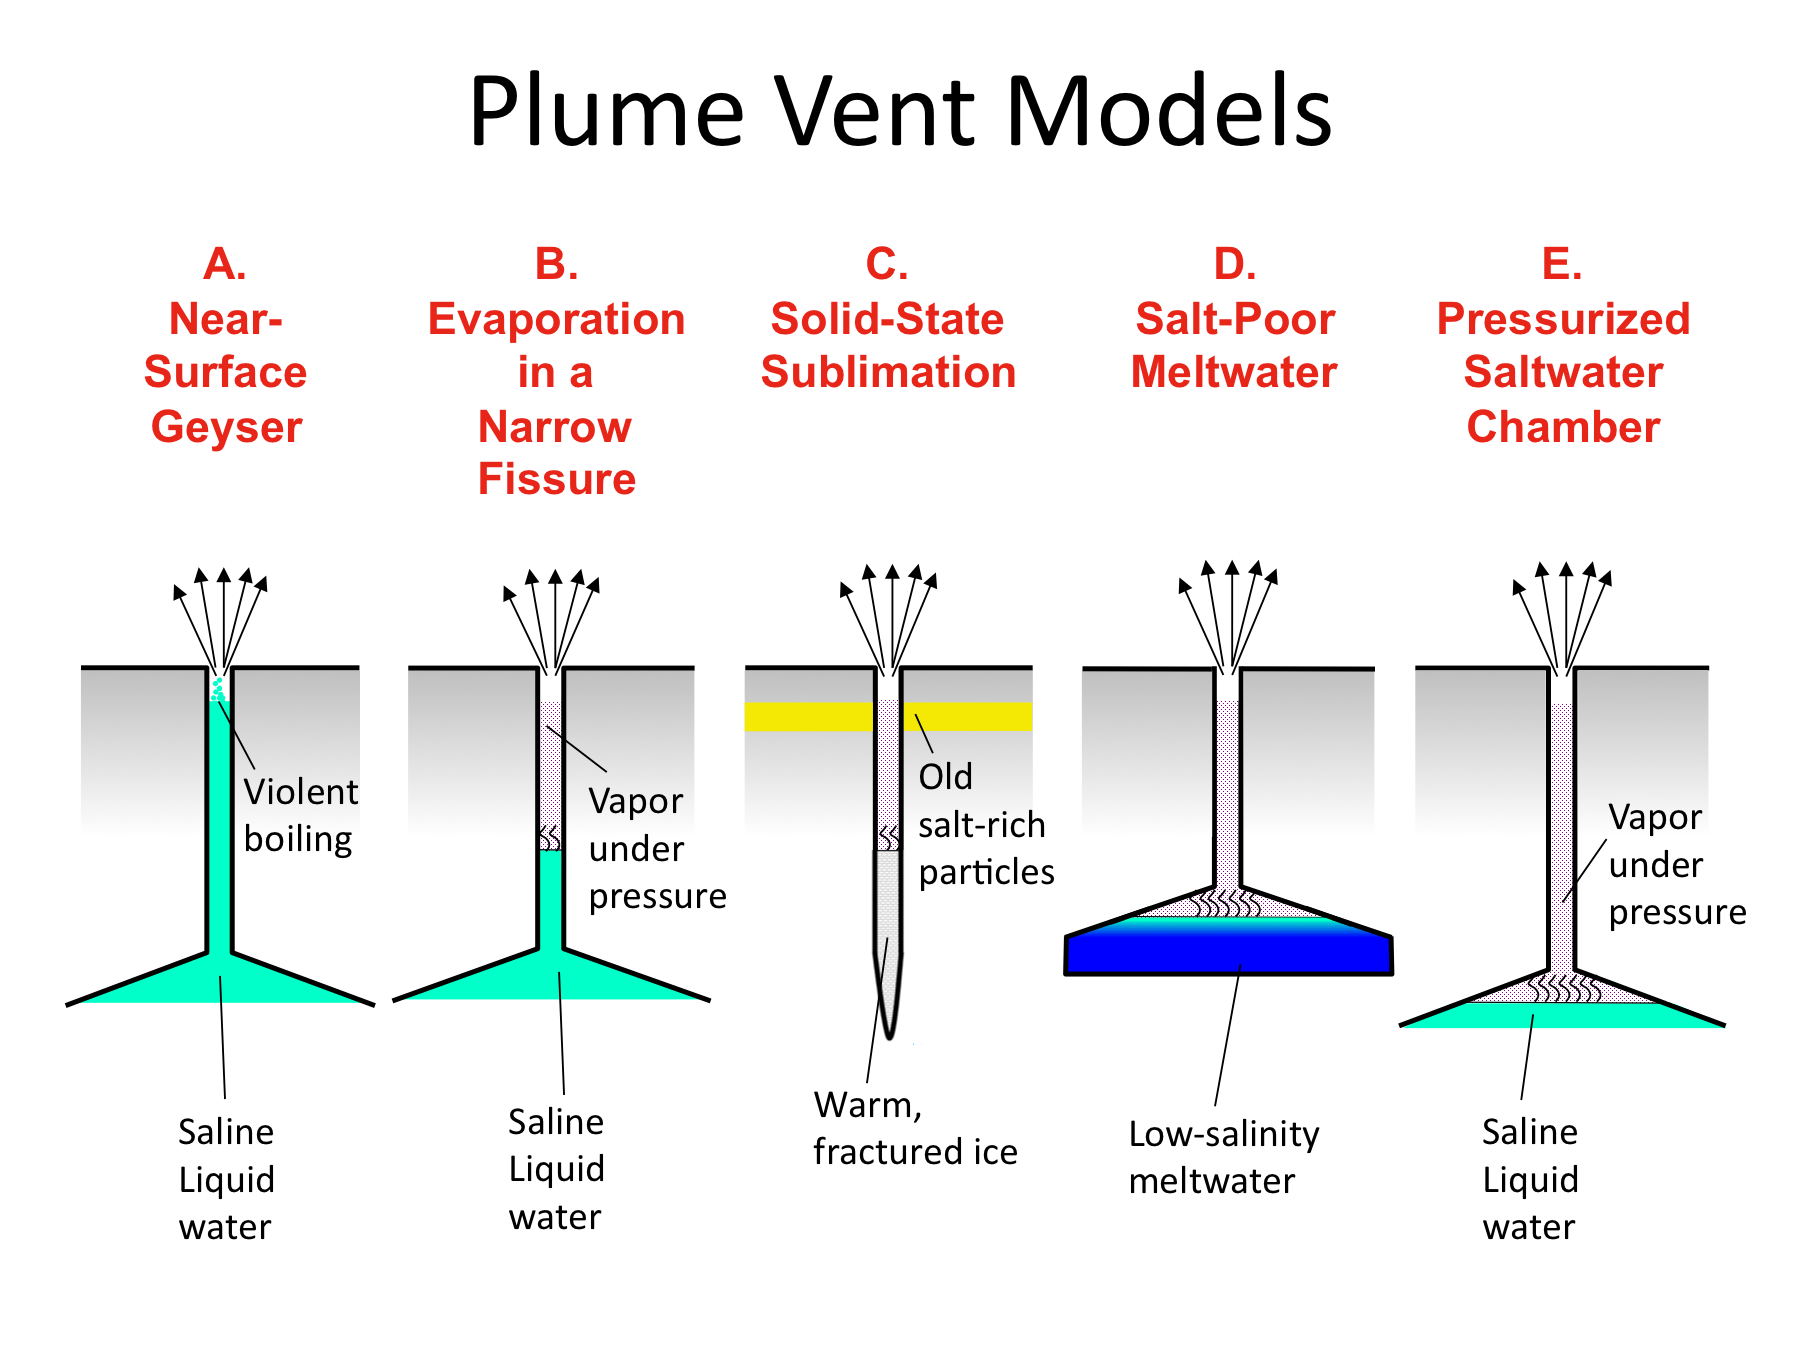

Plume Vent Models

These illustrations indicate possible ways in which the water vapor and ice particles in the plume of Enceladus may be formed. The Cassini spacecraft recently found a small fraction of salt-rich ice particles from the plumes, while Earth-based observations indicate gas from the plumes is very poor in sodium. These measurements are helping scientists to evaluate how the plumes form.

In model A, salty water boils explosively near the surface of Enceladus when it encounters the vacuum of space. This model can be ruled out, because such explosive activity would spread large amounts of sodium into space where it would have been seen by the Earth-based observers. If this model was correct, then nearly all the ice particles observed by Cassini would be salt-rich, instead of just a fraction of them.

In model B, salty water evaporates more slowly at some depth in a narrow fissure, creating vapor which escapes to the surface to form the plume. This model also seems unlikely because the fissure would rapidly become clogged by salt left behind as water evaporates. The water would also freeze, because not enough heat could reach the water surface up the narrow fissure to replace the heat lost by evaporation.

In model C, the warm ice evaporates directly into vapor to form the plume, in a process called sublimation. The salty particles found in the plume would have been created by liquid water in an earlier epoch and would have been stored in the near-surface layers of Enceladus until the present. These particles would now be incorporated into the plume by the escaping gases. This model cannot be ruled out, but seems unlikely because it may be difficult to dislodge old ice grains from the walls of the fracture.

In model D, the liquid water results from melting of near-surface ice rather than coming from an underlying salty ocean. The water is initially only slightly salty, but its salinity increases as evaporation removes some of the water and leaves the salt behind. Thus, in this model, the salt-rich ice particles seen by Cassini would be derived from initially salt-poor water. This model may be plausible and has not yet been evaluated in detail.

In model E, the water is originally salty, and perhaps comes from a subsurface ocean in contact with an underlying rocky core. The water evaporates slowly into a pressurized chamber, from which water vapor and ice particles, including salty particles from the salt water, escape to the surface along narrow fissures. The large area of the evaporating water surface prevents accumulated salt from clogging the vent and allows enough heat to reach the water surface from below to prevent the water from freezing. This model seems he simplest, and perhaps most likely of the models shown here, but is not the only possibility. Enceladus’ plumes may involve a combination of several of these idealized models.

The Cassini-Huygens mission is a cooperative project of NASA, the European Space Agency and the Italian Space Agency. NASA’s Jet Propulsion Laboratory, a division of the California Institute of Technology in Pasadena, manages the mission for NASA’s Science Mission Directorate, Washington, D.C. The Cassini orbiter was designed, developed and assembled at JPL. The radar instrument was built by JPL and the Italian Space Agency, working with team members from the United States and several European countries.

Credit: NASA/JPL/SWRI/University of Colorado